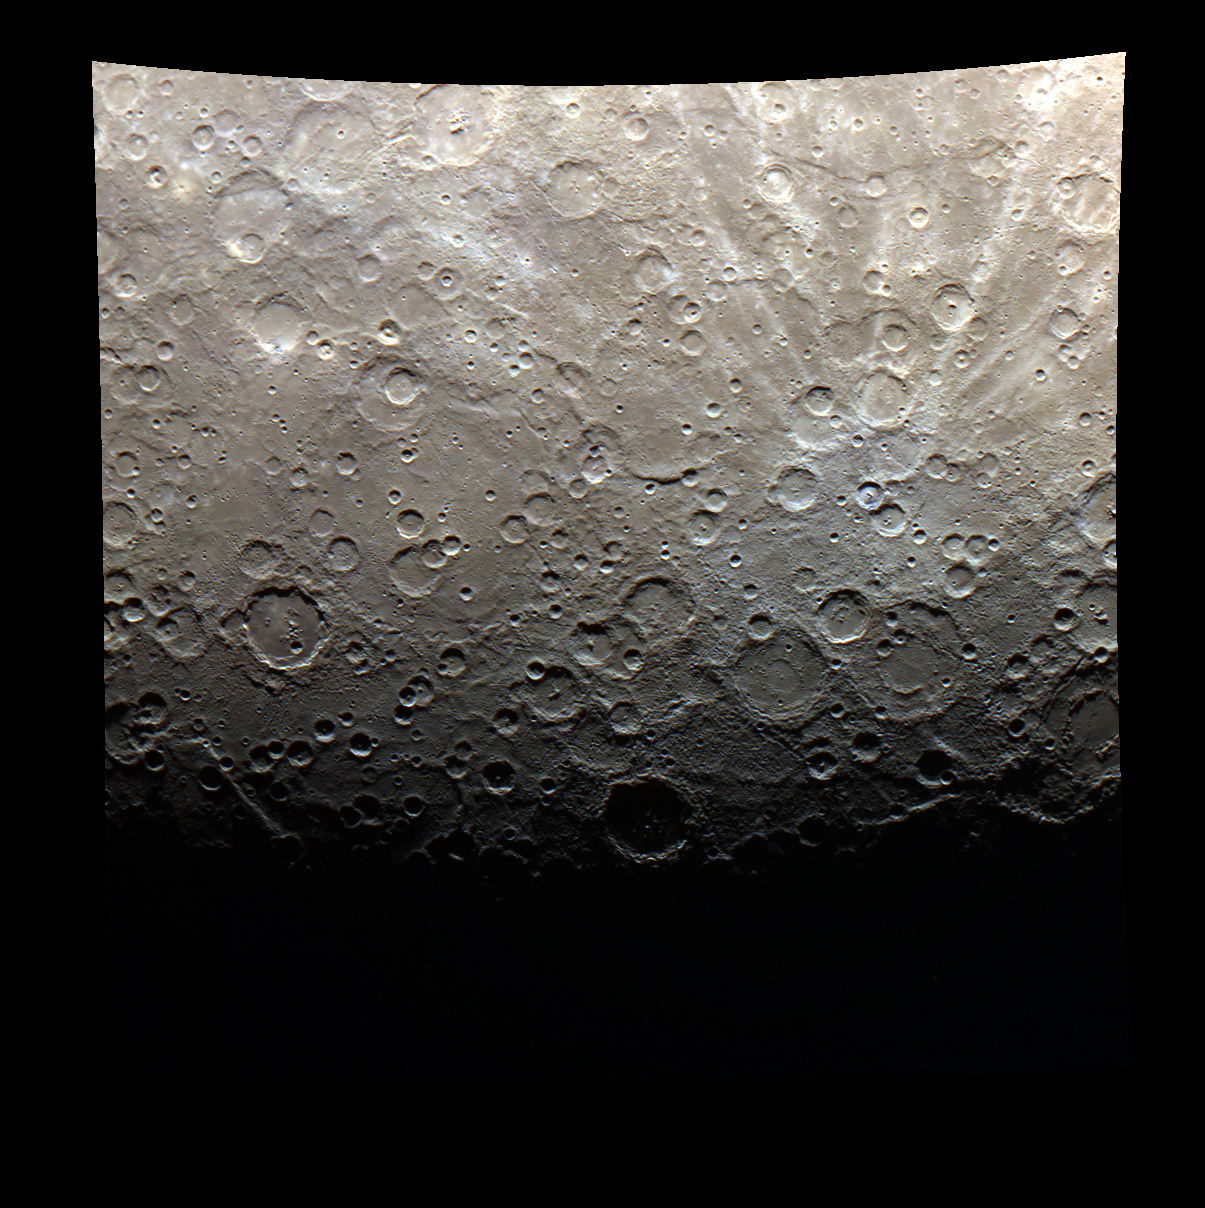

The Terminator is Here – in Color!

The terminator of Mercury, shown here in color, is the line between light and dark, or day and night. On Mercury, three days are equivalent to two years, or in other words, the planet spins around its axis three times for every two orbits around the Sun. The first Mercury year of the MESSENGER mission ended on Monday, June 13, 2011.

This image was acquired as part of MDIS’s color base map. The color base map is composed of WAC images taken through eight different narrow-band color filters and will cover more than 90% of Mercury’s surface with an average resolution of 1 kilometer/pixel (0.6 miles/pixel). The highest-quality color images are obtained for Mercury’s surface when both the spacecraft and the Sun are overhead, so these images typically are taken with viewing conditions of low incidence and emission angles.

The MESSENGER spacecraft is the first ever to orbit the planet Mercury, and the spacecraft’s seven scientific instruments and radio science investigation are unraveling the history and evolution of the Solar System’s innermost planet. Visit the Why Mercury? section of this website to learn more about the key science questions that the MESSENGER mission is addressing.

Date acquired: June 07, 2011
Image Mission Elapsed Time (MET): 215945273, 215943853, 215945277
Image ID: 349804, 349803, 349805
Instrument: Wide Angle Camera (WAC) of the Mercury Dual Imaging System (MDIS)
WAC filter: 9 (1000 nanometers), 7 (750 nanometers), 6 (430 nanometers)
Center Latitude: -79.32°
Center Longitude: 173.9° E
Resolution: 1715 meters/pixel
Scale: Approximate width of the image is 1840 km (1140 mi.)

These images are from MESSENGER, a NASA Discovery mission to conduct the first orbital study of the innermost planet, Mercury. For information regarding the use of images, see the MESSENGER image use policy.

Credit: NASA/Johns Hopkins University Applied Physics Laboratory/Carnegie Institution of Washington